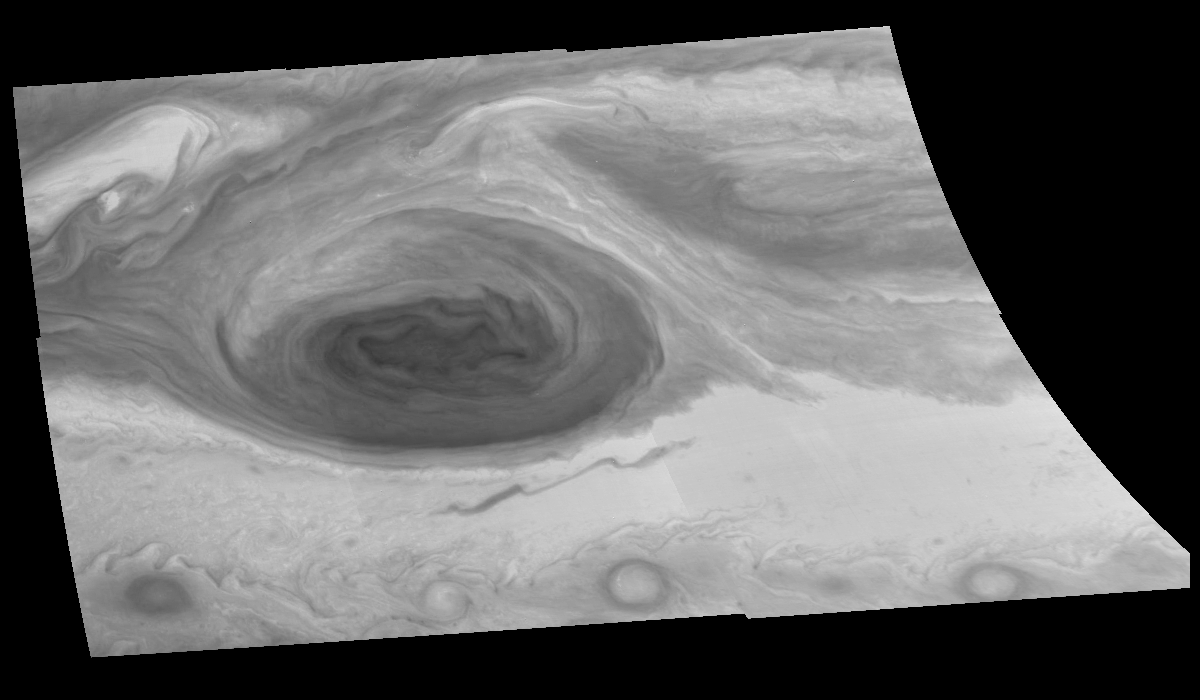

Mosaic of Jupiter’s Great Red Spot (Violet Filter)

Great Red Spot of Jupiter as seen through the violet (404 nm) filter of the Galileo imaging system. The image is a mosaic of six images that have been map-projected to a uniform grid of latitude and longitude. North is at the top. The mosaic was taken over a 75 second interval beginning at universal time 4 hours, 18 minutes, 8 seconds on June 26, 1996. The Red Spot is 20,000 km long and has been followed by observers on Earth since the telescope was invented 300 years ago. It is a huge storm made visible by variations in the composition of the cloud particles. The Red Spot is not unique, but is simply the largest of a class of long-lived vortices, some of which are visible in the lower part of the image. The range is 1.76 million kilometers.

The Jet Propulsion Laboratory, Pasadena, CA manages the mission for NASA’s Office of Space Science, Washington, DC.

Credit: NASA/JPL-Caltech